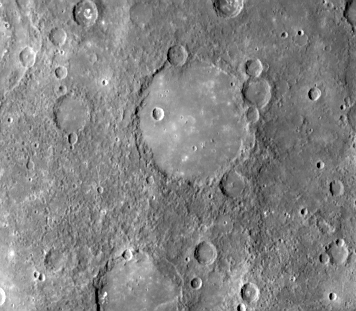

Old Basin Filled by Smooth Plains

Old basin, 190 km in diameter, filled by smooth plains at 43 degrees S, 55 degrees W. The basin’s hummocky rim is partly degraded and cratered by later events. Mariner 10 frame 166607.

The Mariner 10 mission, managed by the Jet Propulsion Laboratory for NASA’s Office of Space Science, explored Venus in February 1974 on the way to three encounters with Mercury-in March and September 1974 and in March 1975. The spacecraft took more than 7,000 photos of Mercury, Venus, the Earth and the Moon.

Credit: NASA/JPL/Northwestern University